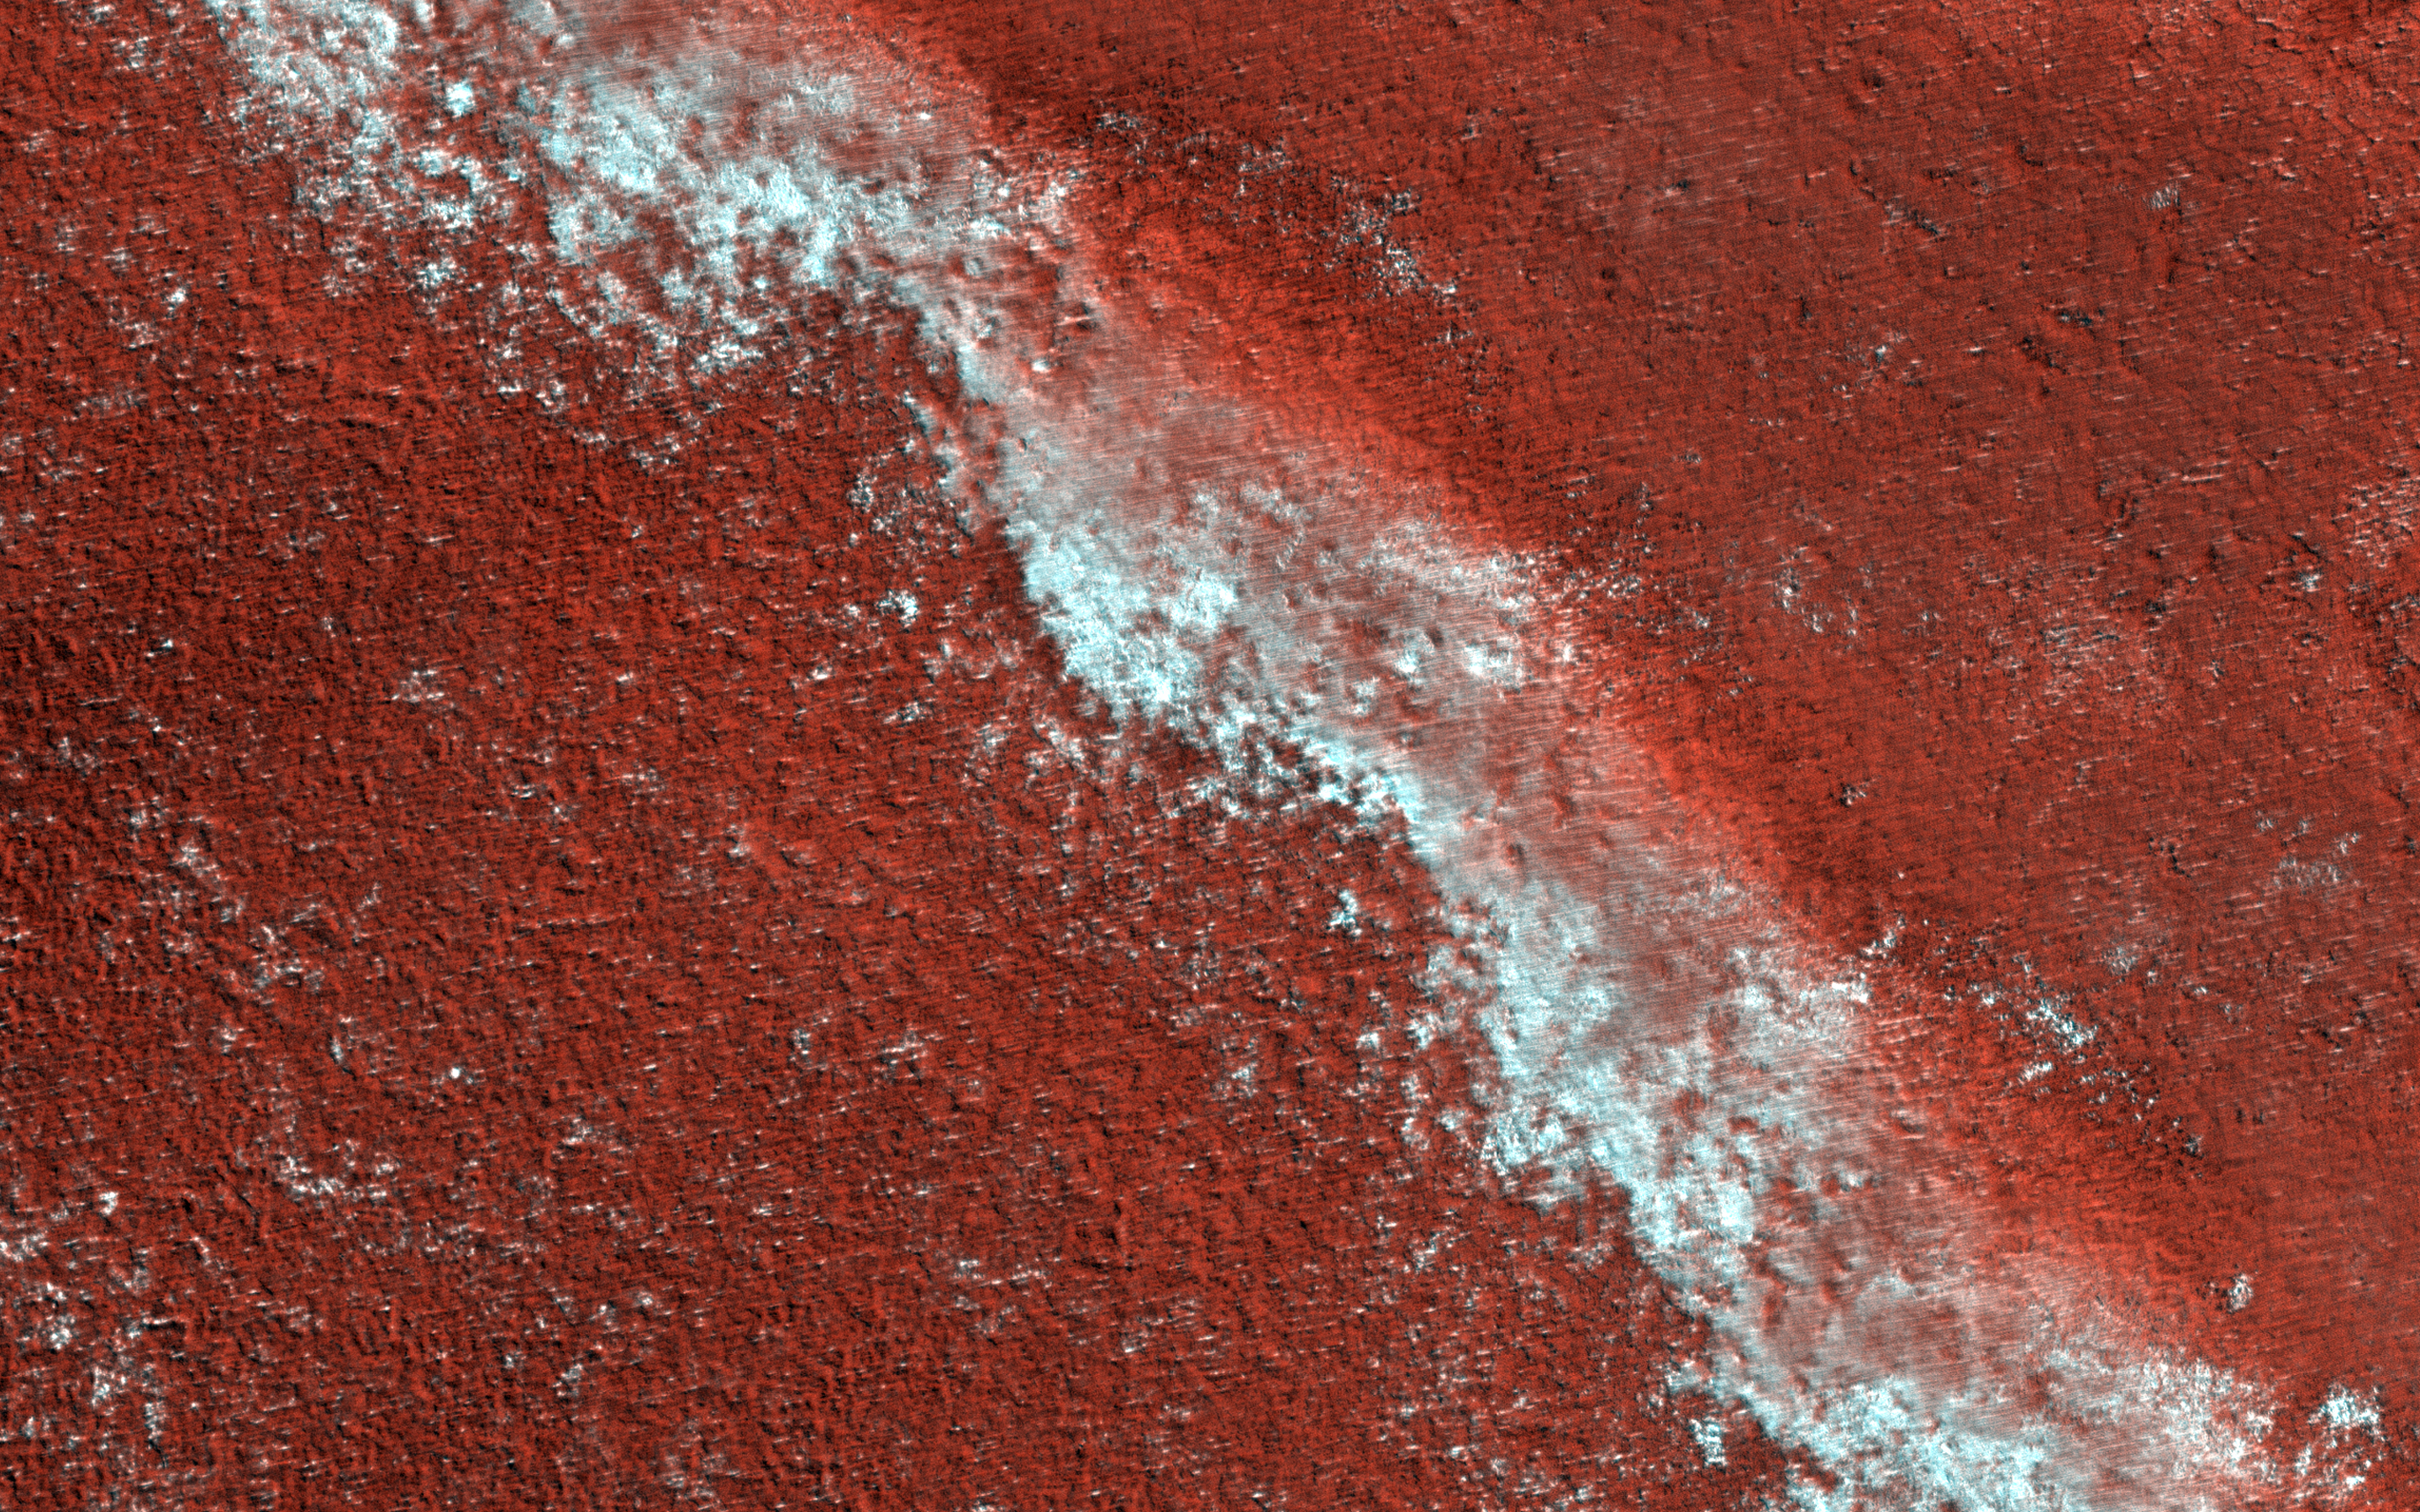

A Slice of Polar Layer Cake

The Martian ice cap is like a cake with every layer telling a story. In this case, the story is one of climate change on Mars.

In this image is an exposed section of the north polar layered deposits (NPLD). Like a delicious slice of layered tiramisu, the NPLD is made up of water-ice and dust particles stacked one on top of the other. However, instead of icing, layers are topped with seasonal carbon dioxide frost. We can observe lingering frost adhering to one of the layers.

The high-resolution and color capabilities of HiRISE provide details on the variations in the layers. Scientists are also using radar data, which show us that they have continuity in the subsurface. During deposition, these complex layers might encapsulate tiny air pockets from the atmosphere which, if sampled, could be studied to understand linkages to previous climates.

In the end, it’s not always a piece of cake studying NPLD on Mars but, where there is cake, there is hope!

The map is projected here at a scale of 25 centimeters (9.8 inches) per pixel. (The original image scale is 31.9 centimeters [12.6 inches] per pixel [with 1 x 1 binning]; objects on the order of 96 centimeters [37.8 inches] across are resolved.) North is up.

The University of Arizona, in Tucson, operates HiRISE, which was built by Ball Aerospace & Technologies Corp., in Boulder, Colorado. NASA’s Jet Propulsion Laboratory, a division of Caltech in Pasadena, California, manages the Mars Reconnaissance Orbiter Project for NASA’s Science Mission Directorate, Washington.

Credit: NASA/JPL-Caltech/University of Arizona